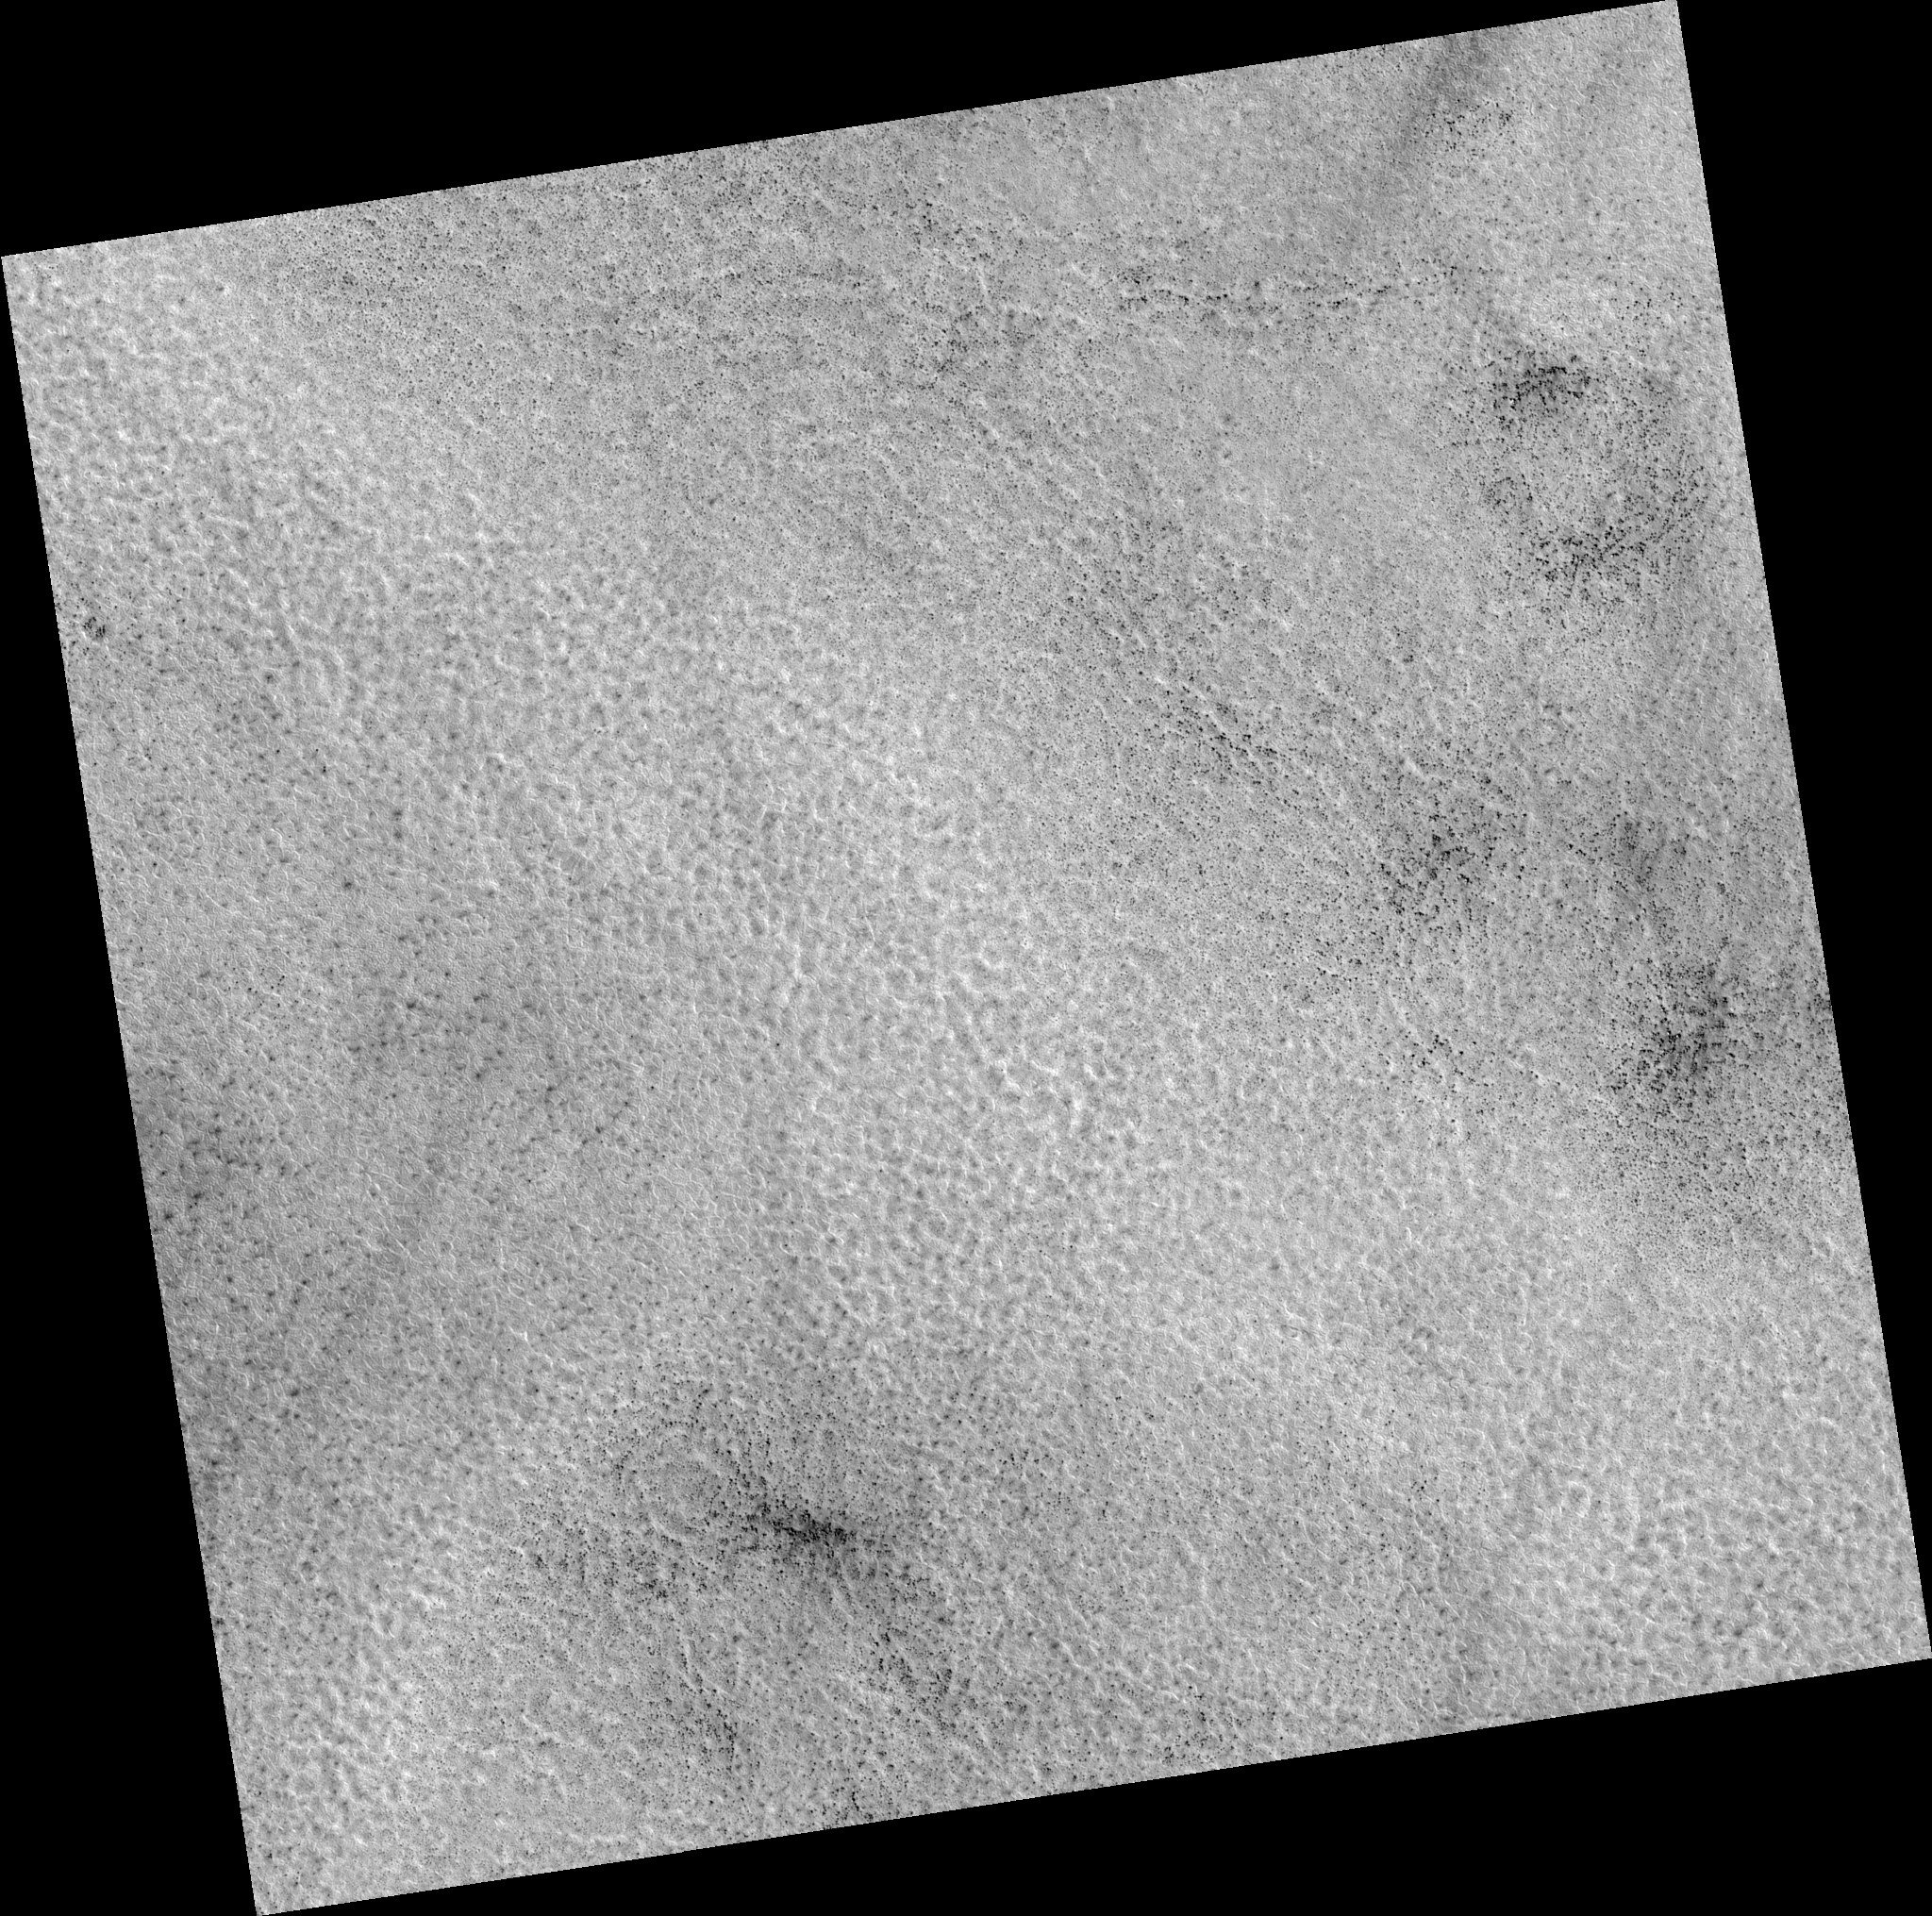

Northern Plains

Image PSP_001467_2490 was taken by the High Resolution Imaging Science Experiment (HiRISE) camera onboard the Mars Reconnaissance Orbiter spacecraft on November 18, 2006. The complete image is centered at 68.7 degrees latitude, 337.8 degrees East longitude. The range to the target site was 314.0 km (196.2 miles). At this distance the image scale is 31.4 cm/pixel (with 1 x 1 binning) so objects ~94 cm across are resolved. The image shown here has been map-projected to 25 cm/pixel. The image was taken at a local Mars time of 3:04 PM and the scene is illuminated from the west with a solar incidence angle of 59 degrees, thus the sun was about 31 degrees above the horizon. At a solar longitude of 137.4 degrees, the season on Mars is Northern Summer.

NASA’s Jet Propulsion Laboratory, a division of the California Institute of Technology in Pasadena, manages the Mars Reconnaissance Orbiter for NASA’s Science Mission Directorate, Washington. Lockheed Martin Space Systems, Denver, is the prime contractor for the project and built the spacecraft. The High Resolution Imaging Science Experiment is operated by the University of Arizona, Tucson, and the instrument was built by Ball Aerospace and Technology Corp., Boulder, Colo.

Credit: NASA/JPL/Univ. of Arizona